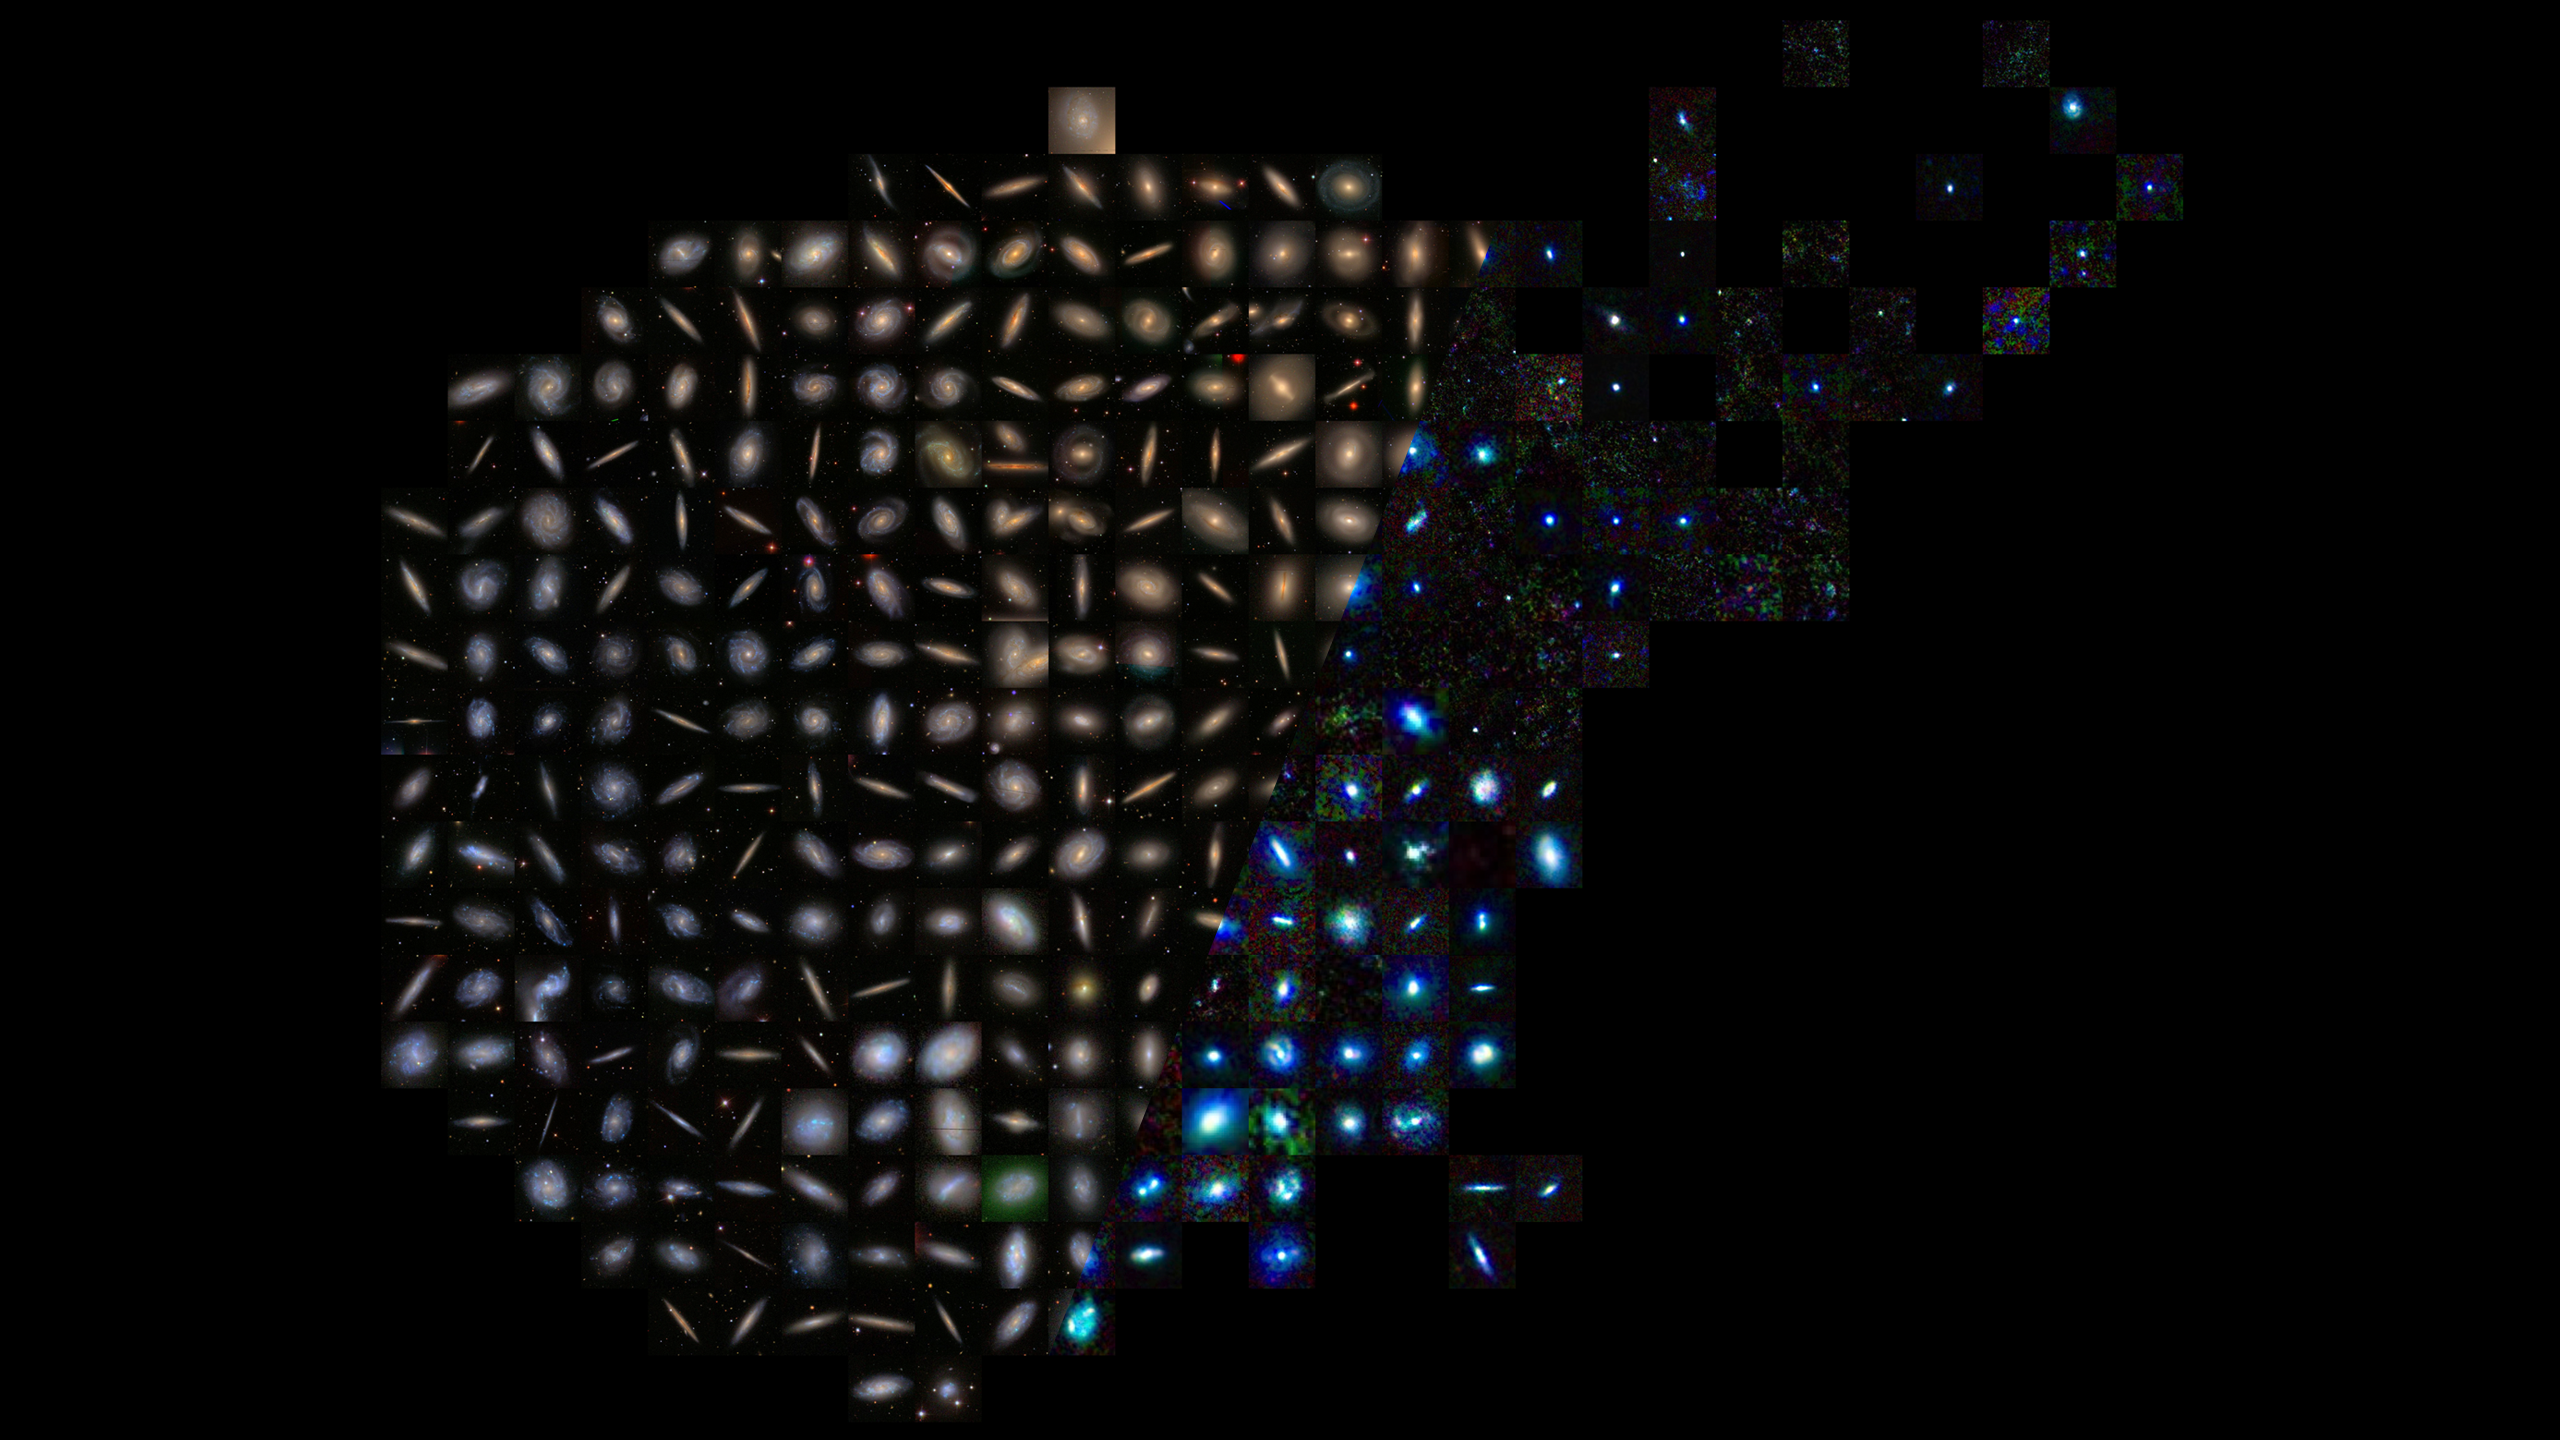

Infrared Universe: Zoo of Galaxies

Galaxies come in all shapes and sizes. The differences between them hints at their formation, and at the assembly of the universe.

Optical: To Hubble's visible-light-detecting cameras, galaxies look like a continuum of shapes and sizes from grand spirals to indistinct ellipticals.

Far-Infrared: Viewed by the European Space Agency's Herschel Space Observatory, only certain galaxies have dense cores, which can be seen only in the infrared. This sequence of galaxies would look very different under Webb's powerful infrared vision, which would bridge the gap between these two images.
Credit: ESA, Herschel, HRS-SAG2 and HeViCS Key Programmes, L. Cortese, Swinburne University

About the Infrared Universe Collection
The human eye can only see visible light, but objects give off a variety of wavelengths of light. To see an object as it truly exists, we would ideally look at its appearance through the full range of the electromagnetic spectrum. Telescopes show us objects as they appear emitting different energies of light, with each wavelength conveying unique information about the object. The Webb Space Telescope will study infrared light from celestial objects with much greater clarity and sensitivity than ever before. Explore the Infrared Universe. Adapted from Cool Cosmos by IPAC, with additional contributions from Bruno Merin and Miguel Merin (Pludo).

Credit: Video: NASA, ESA, Gregory Bacon (STScI)